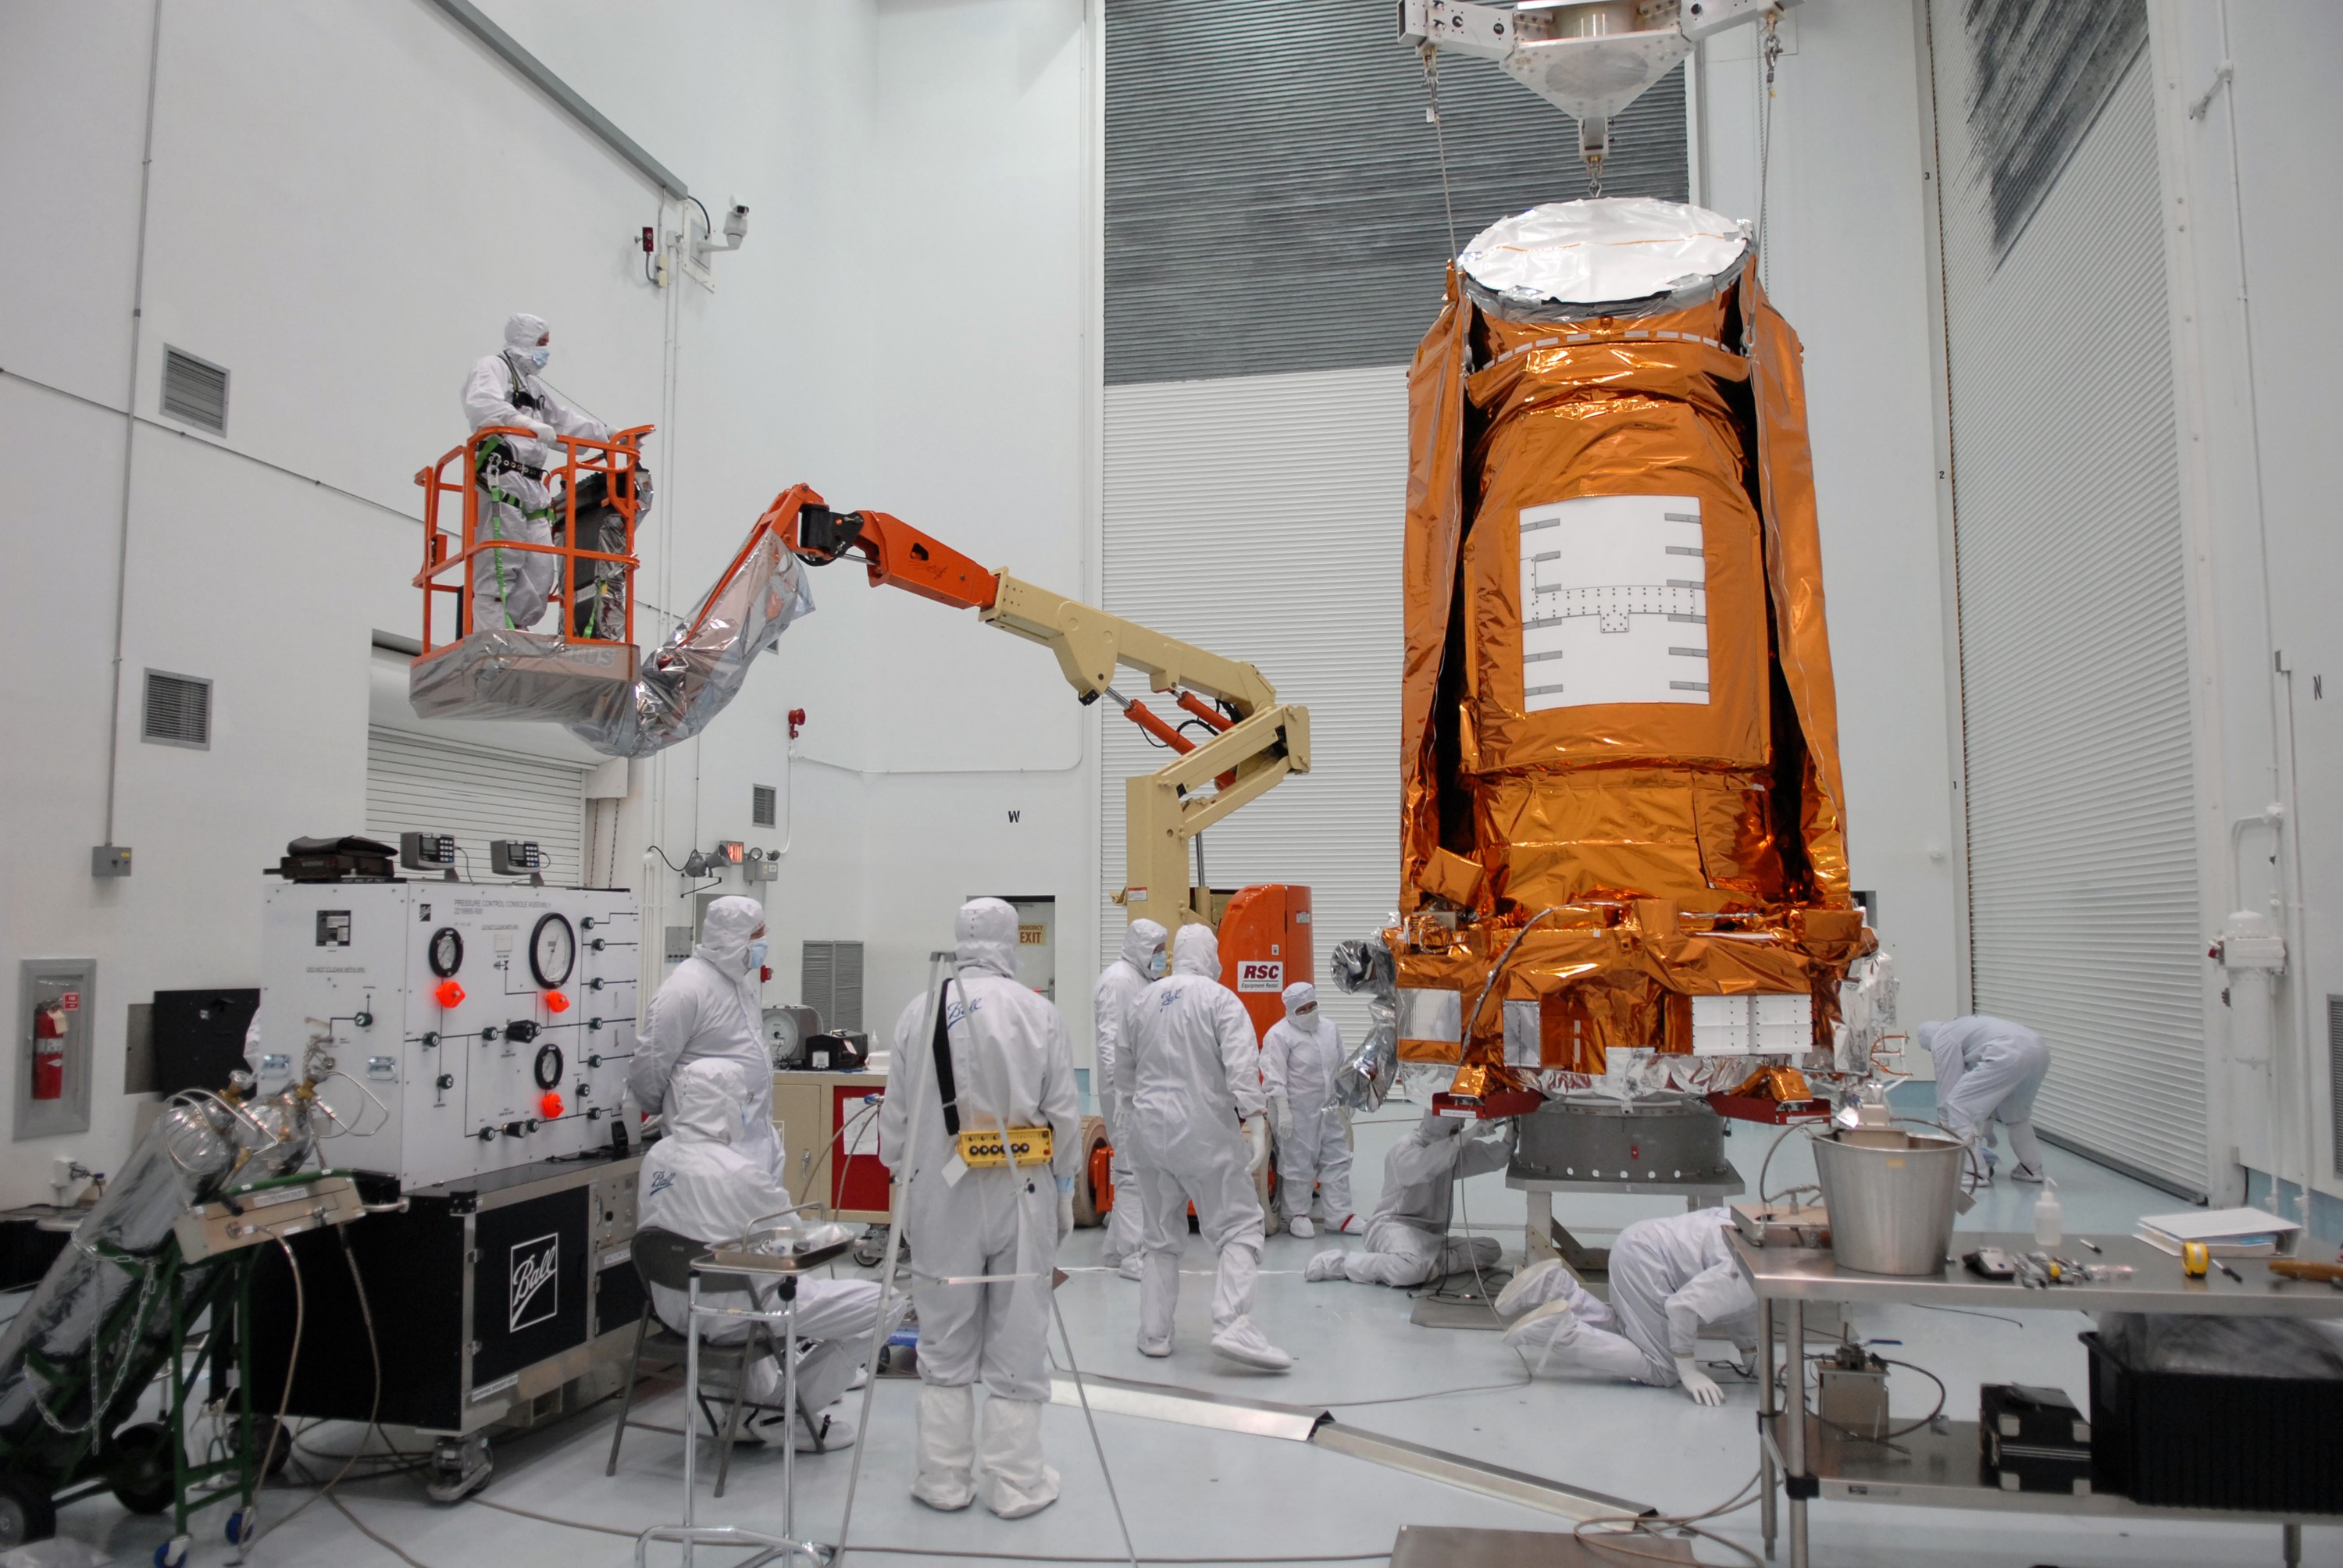

CAPE CANAVERAL, Fla. – Inside the Hazardous Processing Facility at Astrotech in Titusville, Fla., NASA's Kepler spacecraft is placed on a stand for fueling. Kepler is designed to survey more than 100,000 stars in our galaxy to determine the number of sun-like stars that have Earth-size and larger planets, including those that lie in a star's "habitable zone," a region where liquid water, and perhaps life, could exist. If these Earth-size worlds do exist around stars like our sun, Kepler is expected to be the first to find them and the first to measure how common they are. The liftoff of Kepler aboard a Delta II rocket is currently planned for 10:48 p.m. EST March 5 from Space Launch Complex 17 on Cape Canaveral Air Force Station.

Credit: NASA/Tim Jacobs